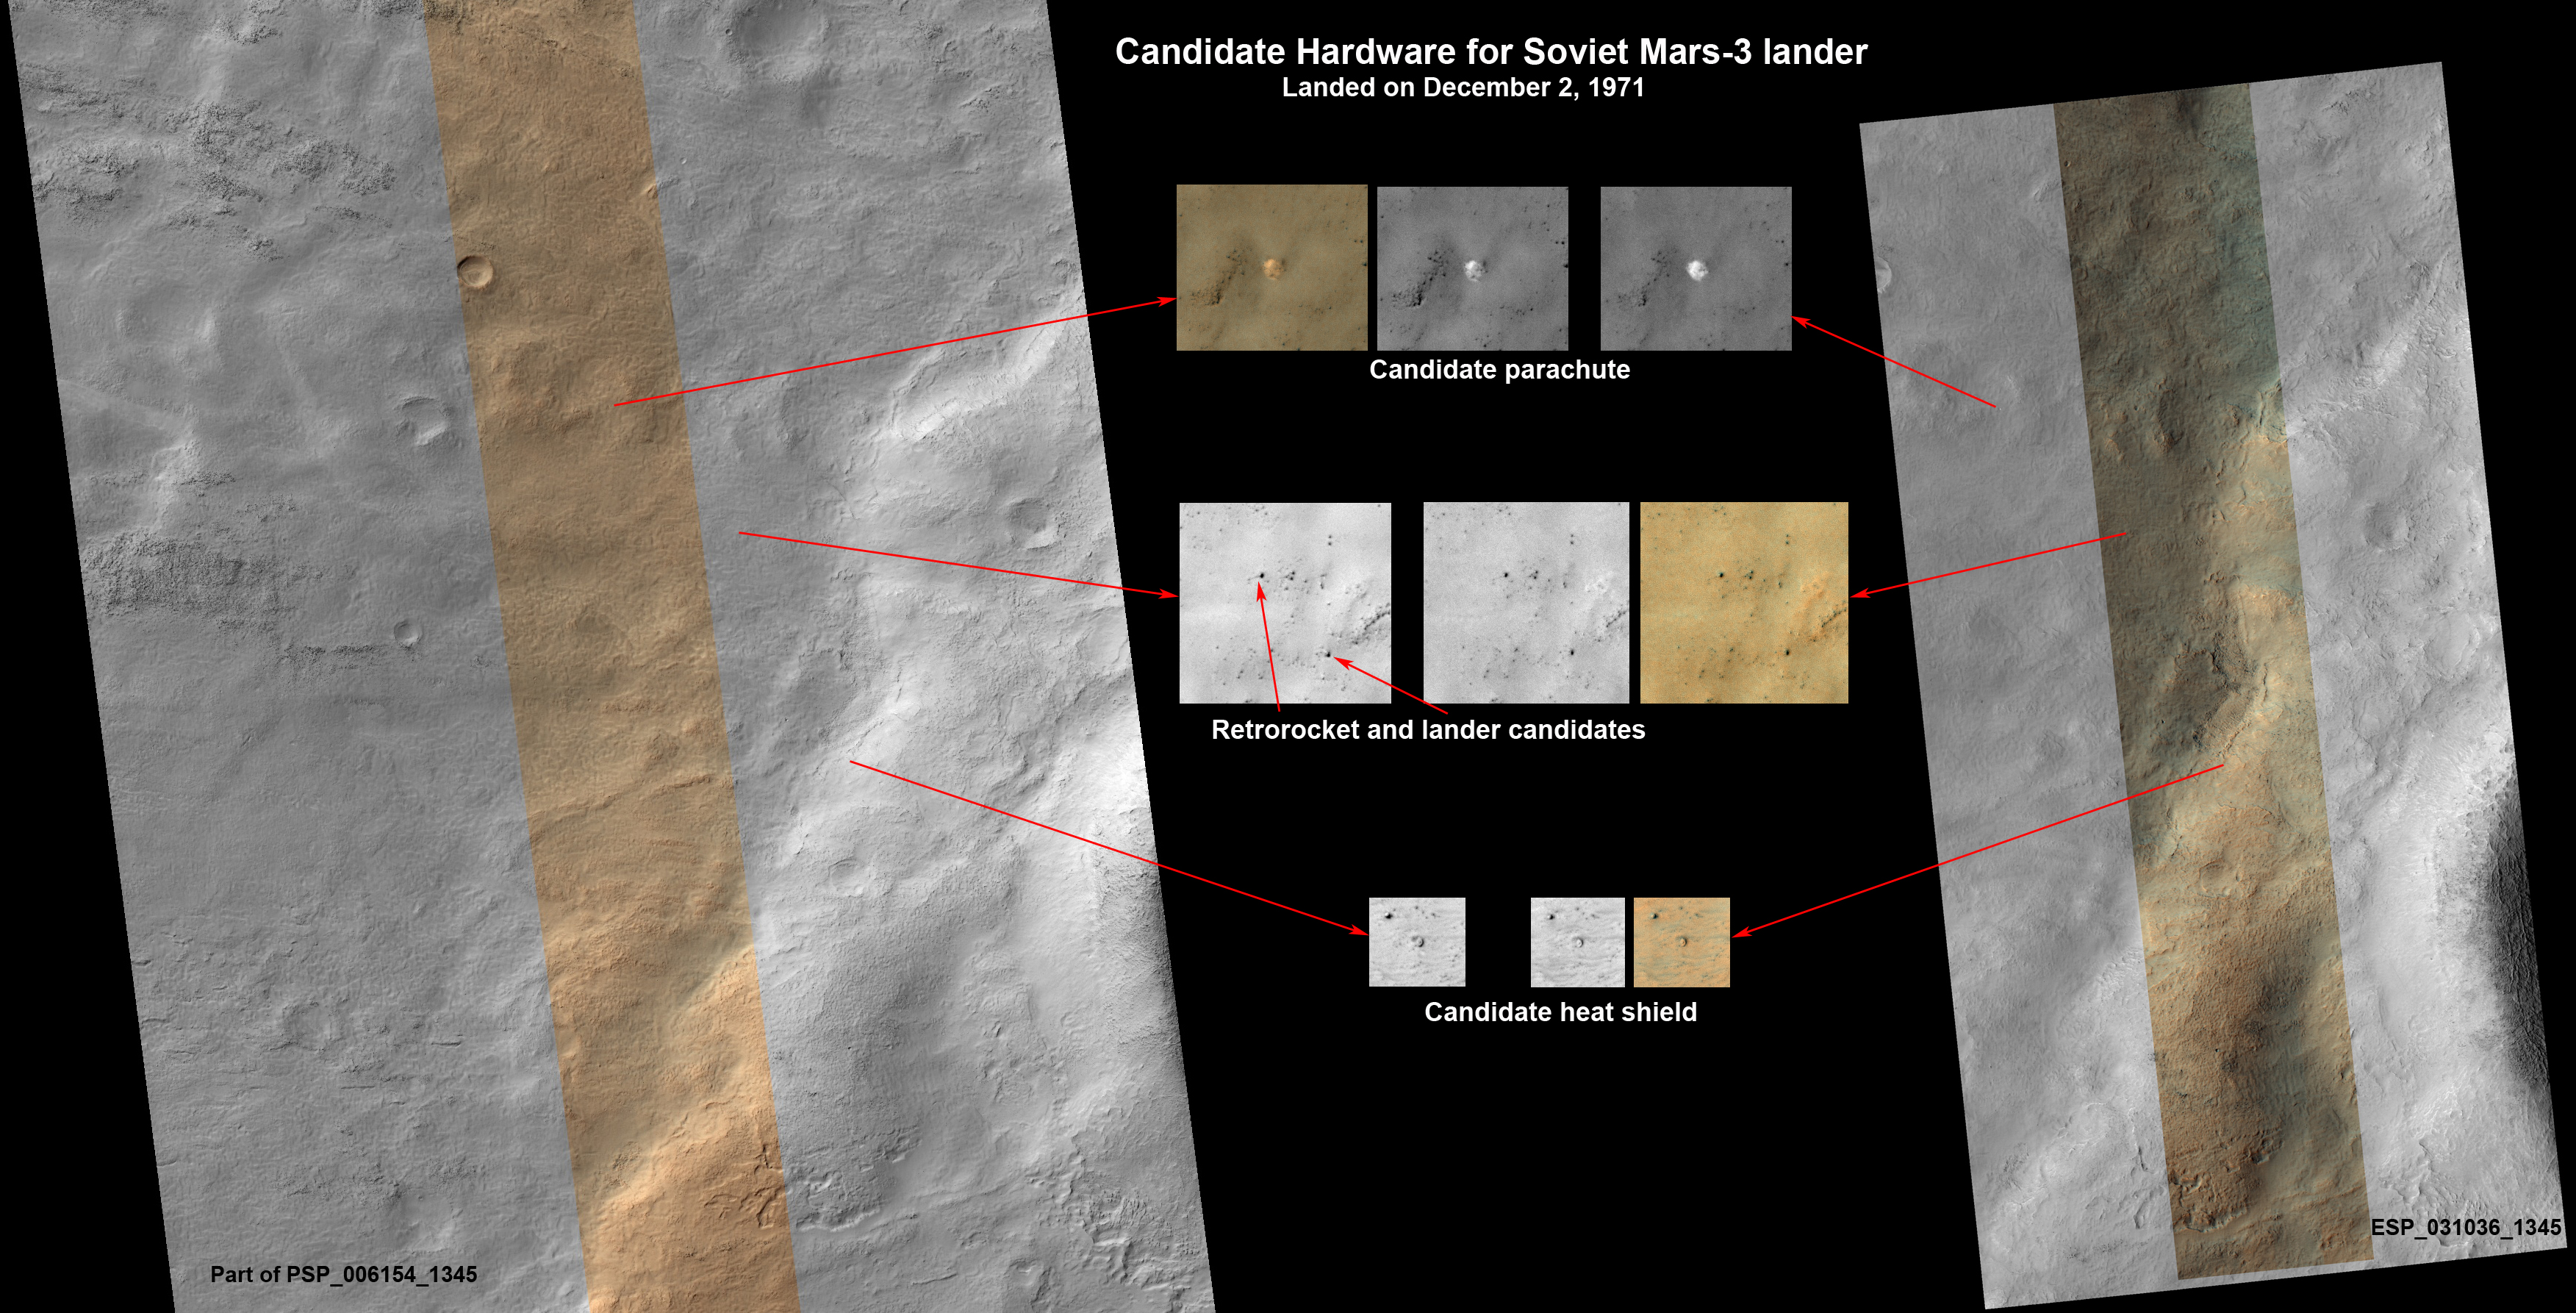

Could This Be the Mars Soviet 3 Lander?

This set of images shows what might be hardware from the Soviet Union’s 1971 Mars 3 lander, seen in a pair of images from the High Resolution Imaging Science Experiment (HiRISE) camera on NASA’s Mars Reconnaissance Orbiter.

The possible Mars 3 lander hardware was found by an Internet group of Russian citizen enthusiasts who follow news about Mars and NASA’s Curiosity rover.

In 1971, the former Soviet Union launched the Mars 2 and Mars 3 missions to Mars. Each consisted of an orbiter plus a lander. Both orbiter missions succeeded, although the surface of Mars was obscured by a planet-encircling dust storm. The Mars 2 lander crashed. Mars 3 became the first successful soft landing on the Red Planet, but stopped transmitting after just 14.5 seconds for unknown reasons.

The predicted landing site was at latitude 45 degrees south, longitude 202 degrees east, in Ptolemaeus Crater. HiRISE acquired a large image at this location in November 2007. This image (HiRISE catalog PSP_006154_1345) contains 1.8 billion pixels of data, so about 2,500 typical computer screens would be needed to view the entire image at full resolution. Promising candidates for the hardware from Mars 3 were found on Dec. 31, 2012.

Vitali Egorov from St. Petersburg, Russia, heads the largest Russian Internet community about Curiosity, at http://vk.com/curiosity_live. His subscribers did the preliminary search for Mars 3 via crowdsourcing. Egorov modeled what Mars 3 hardware pieces should look like in a HiRISE image, and the group carefully searched the many small features in this large image, finding what appear to be viable candidates in the southern part of the scene. Each candidate has a size and shape consistent with the expected hardware, and they are arranged on the surface as expected from the entry, descent and landing sequence.

An advisor to the group, Alexander Basilevsky, of Vernadsky Institute of Geochemistry and Analytical Chemistry, Moscow, contacted Alfred McEwen, principal investigator for HiRISE, suggesting a follow-up image. HiRISE acquired this image (ESP_031036_1345) on March 10, 2013. The image was targeted to cover some of the hardware candidates in color and to get a second look with different illumination angles. Meanwhile, Basilevsky and Egorov contacted Russian engineers and scientists who worked on Mars 3 for more information.

The candidate parachute is the most distinctive and unusual feature in the images. It is an especially bright spot for this region, about 8.2 yards (7.5 meters) in diameter. The parachute would have a diameter of 12 yards (11 meters) if fully spread out over the surface, so this is consistent. In the second HiRISE image the parachute appears to have brightened over much of its surface. The brightening is probably due to better illumination over the sloping surface, but it is also possible that dust was removed during the intervening years, resulting in brightening of the parachute. HiRISE recently showed that the parachute of the Mars Science Laboratory mission has shifted in the wind (see PIA16813), which might also kick off dust.

The descent module or retrorocket was attached to the lander container by a chain, and the candidate feature has the right size and even shows a linear extension that could be a chain. Nearby the candidate descent module is a feature with the right size and shape to be the actual lander, with four open petals. The image of the candidate heat shield matches a shield-shaped object with the right size if partly buried.

Together, this set of features and their layout on the ground provide a remarkable match to what is expected from the Mars 3 landing, but alternative explanations for the features cannot be ruled out. Further analysis of the data and future images to better understand the 3-dimensional shapes may help to confirm this interpretation.

HiRISE is one of six instruments on NASA’s Mars Reconnaissance Orbiter. The University of Arizona, Tucson, operates HiRISE, which was built by Ball Aerospace & Technologies Corp., Boulder, Colo. NASA’s Jet Propulsion Laboratory, a division of the California Institute of Technology in Pasadena, manages the Mars Reconnaissance Orbiter Project for NASA’s Science Mission Directorate, Washington. Lockheed Martin Space Systems, Denver, built the spacecraft.

Credit: NASA/JPL-Caltech/Univ. of Arizona